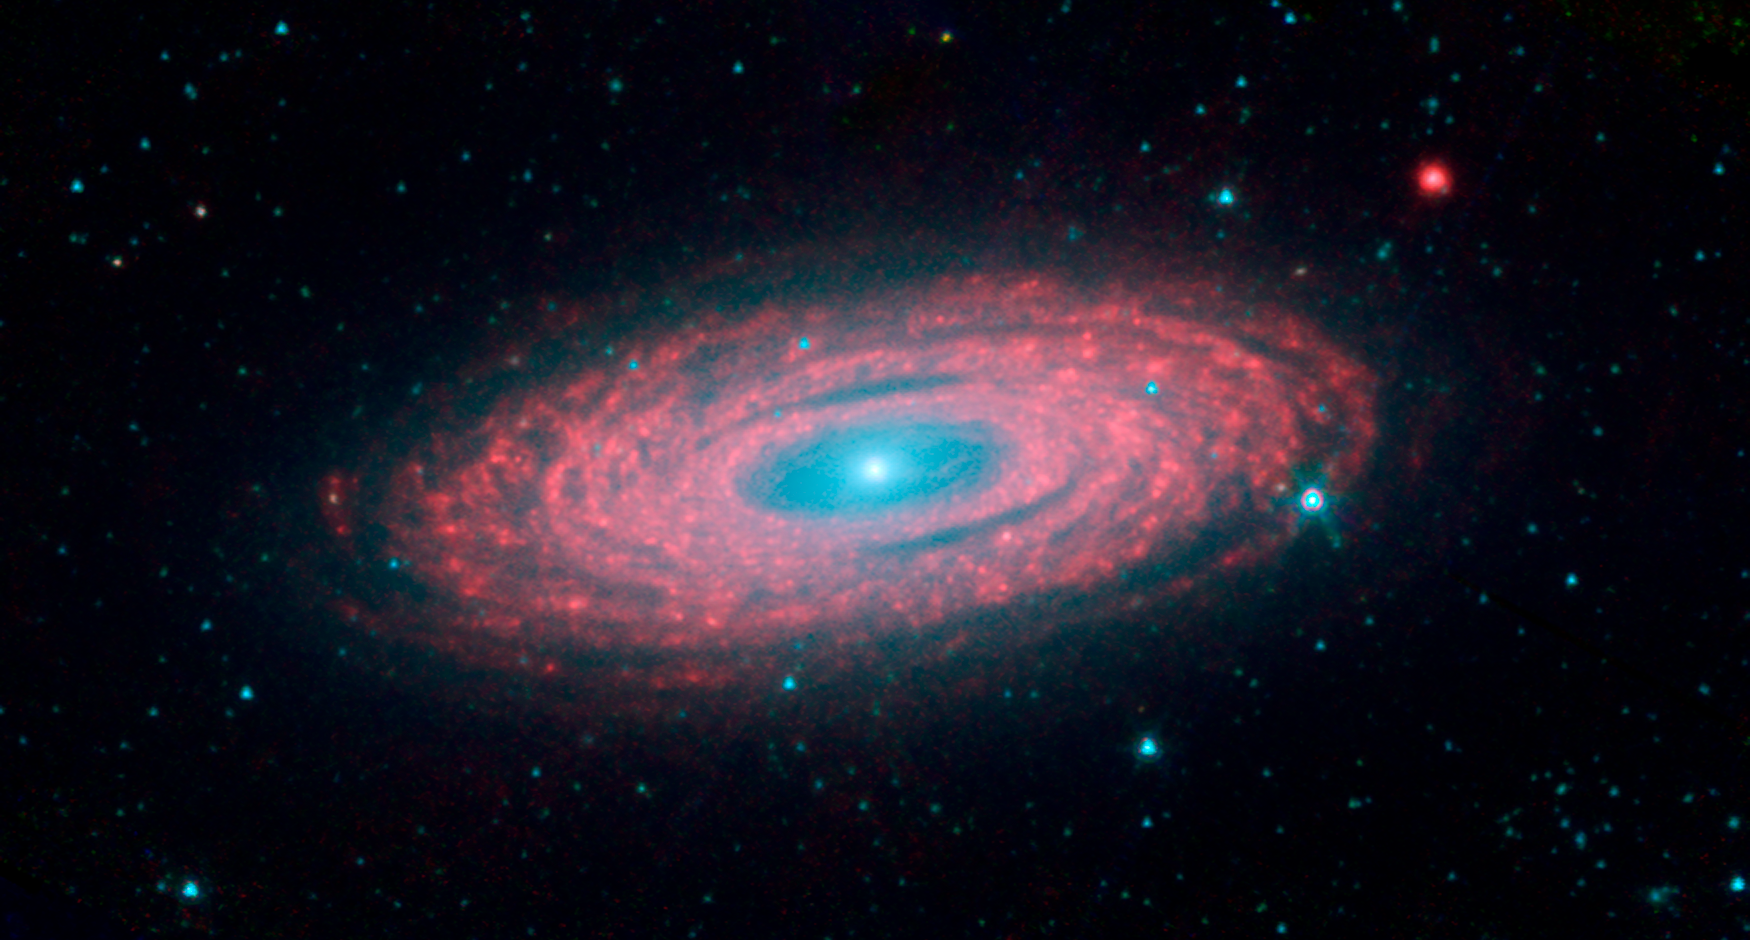

The Smooth Spiral Galaxy NGC 2841

This latest image from NASA's Spitzer Space Telescope is of the spiral galaxy, NGC 2841. Located about 46 million light-years from Earth in the constellation Ursa Major, this spectacular galaxy is helping astronomers solve one of the oldest puzzles in astronomy: Why do galaxies look so smooth, with stars sprinkled evenly throughout? An international team of astronomers has discovered that rivers of young stars flow from their hot, dense stellar nurseries, dispersing out to form the large, smooth distribution that we see in spiral galaxies like this one.

This image is a composite of three different wavelengths from Spitzer's infrared array camera . The shortest wavelengths are displayed in blue, and mostly show the older stars in NGC 2841, as well as foreground stars in our own Milky Way galaxy. The cooler areas are highlighted in red, and show the dusty, gaseous regions of the galaxy. Blue shows infrared light of 3.6 microns, green represents 4.5-micron light and red, 8.0-micron light. The contribution from starlight measured at 3.6 microns has been subtracted from the 8.0-micron image to enhance the visibility of the dust features.

Credit: NASA/JPL-Caltech